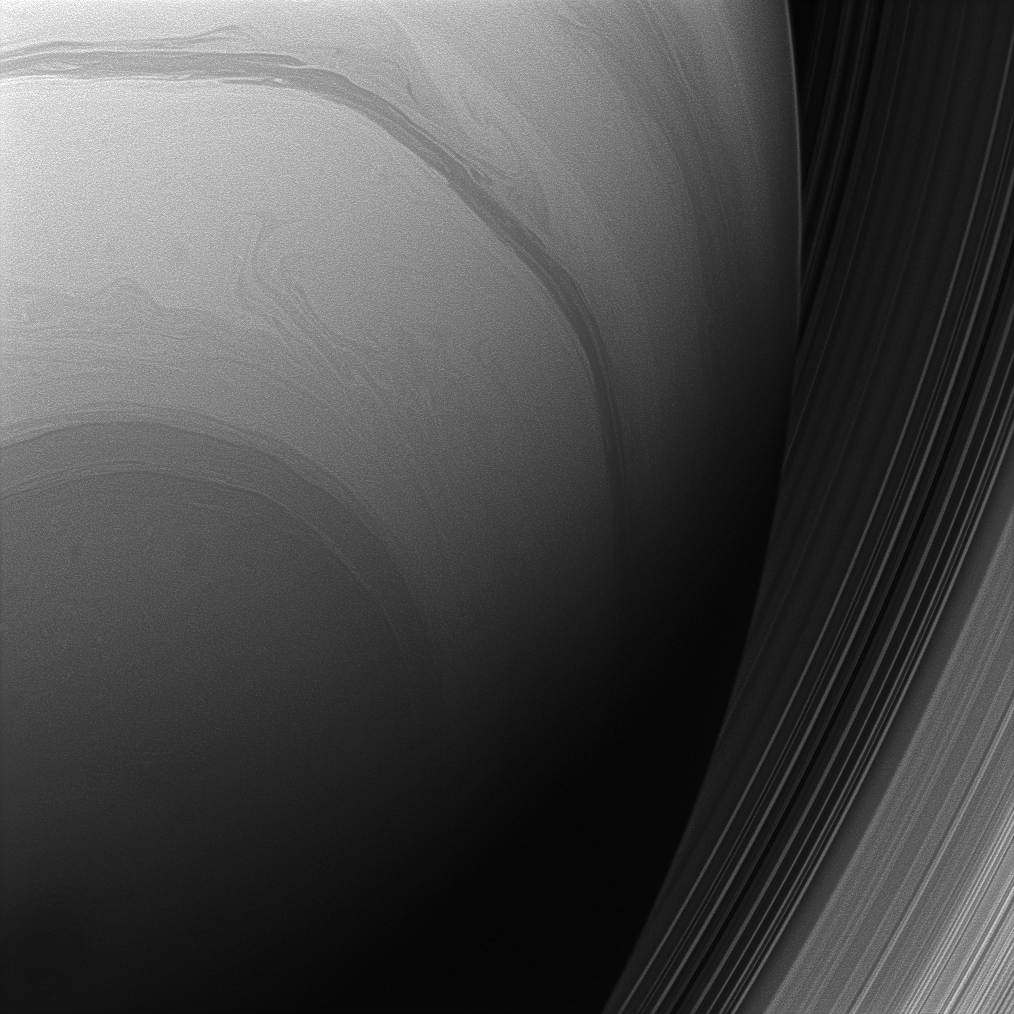

Saturn from Below

The Cassini spacecraft looks upward at the swirling clouds of Saturn’s southern hemisphere. The C and B rings are seen at right, beyond the planet’s nightside limb.

This view looks toward the sunlit side of the rings from about 48 degrees below the ringplane. The image was taken with the Cassini spacecraft wide-angle camera on Aug. 27, 2008 using a spectral filter sensitive to wavelengths of infrared light centered at 728 nanometers. The view was obtained at a distance of approximately 609,000 kilometers (378,000 miles) from Saturn. Image scale is 33 kilometers (20 miles) per pixel.

The Cassini-Huygens mission is a cooperative project of NASA, the European Space Agency and the Italian Space Agency. The Jet Propulsion Laboratory, a division of the California Institute of Technology in Pasadena, manages the mission for NASA’s Science Mission Directorate, Washington, D.C. The Cassini orbiter and its two onboard cameras were designed, developed and assembled at JPL. The imaging operations center is based at the Space Science Institute in Boulder, Colo.

Credit: NASA/JPL/Space Science Institute